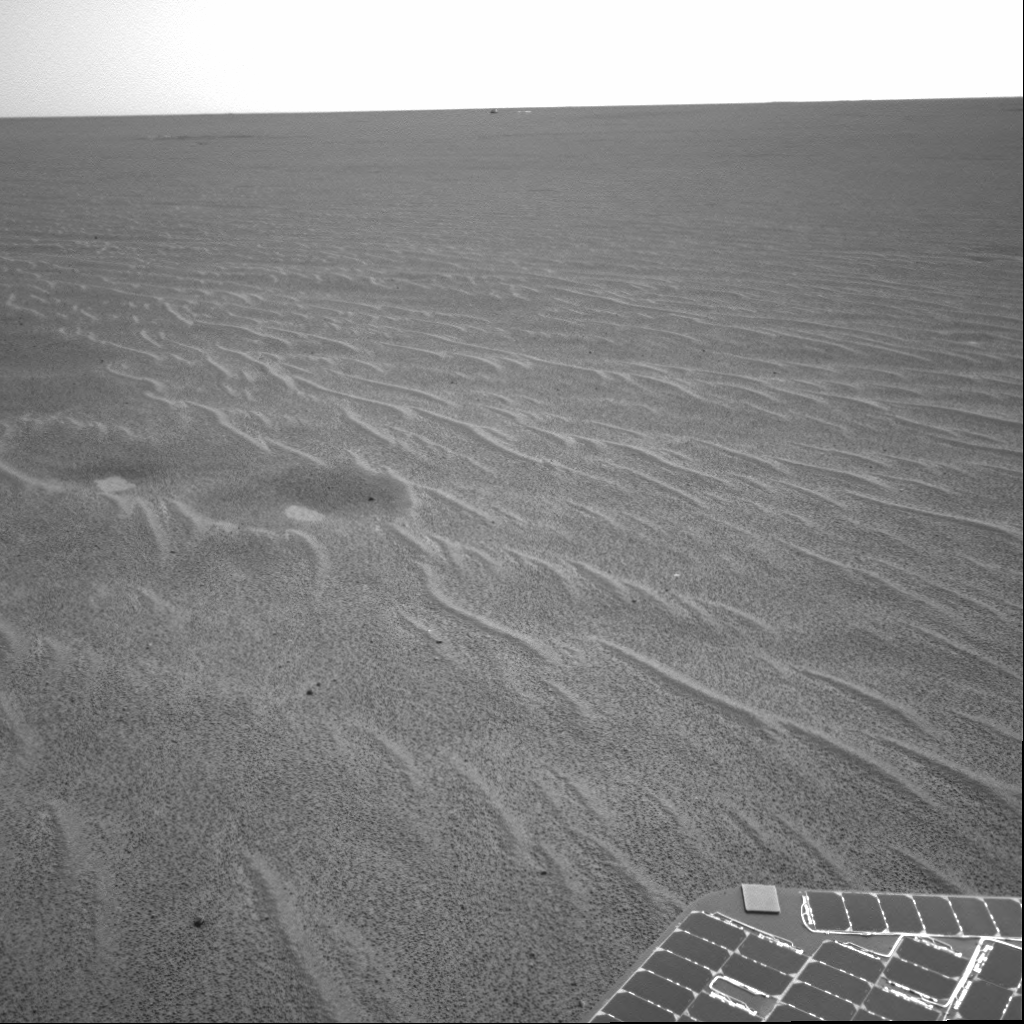

Twin Dimples Intrigue Scientists

This image from the Mars Exploration Rover Opportunity is part of the first set of pictures that was returned to Earth after the rover exited “Eagle Crater.” Scientists are busy analyzing Opportunity’s new view of the plains of Meridiani Planum. The plentiful ripples are a clear indication that wind is the primary geologic process currently in effect on the plains. On the left of the image are two depressions–each about a meter (about 3.3 feet) across–that feature bright spots in their centers. One possibility is that the bright material is similar in composition to the rocks in Eagle Crater’s outcrop and the surrounding darker material is what’s referred to as “lag deposit,” or erosional remnants that are much harder and more difficult to wear away. These twin dimples might be revealing pieces of a larger outcrop that lies beneath. The depression closest to Opportunity is whimsically referred to as “Homeplate” and the one behind it as “First Base.” The rover’s panoramic camera is set to take detailed images of the depressions today, on Opportunity’s 58th sol. The backshell and parachute that helped protect the rover and deliver it safely to the surface of Mars are also visible near the horizon, in the center of the image. This image was taken by the rover’s navigation camera.

Credit: NASA/JPL